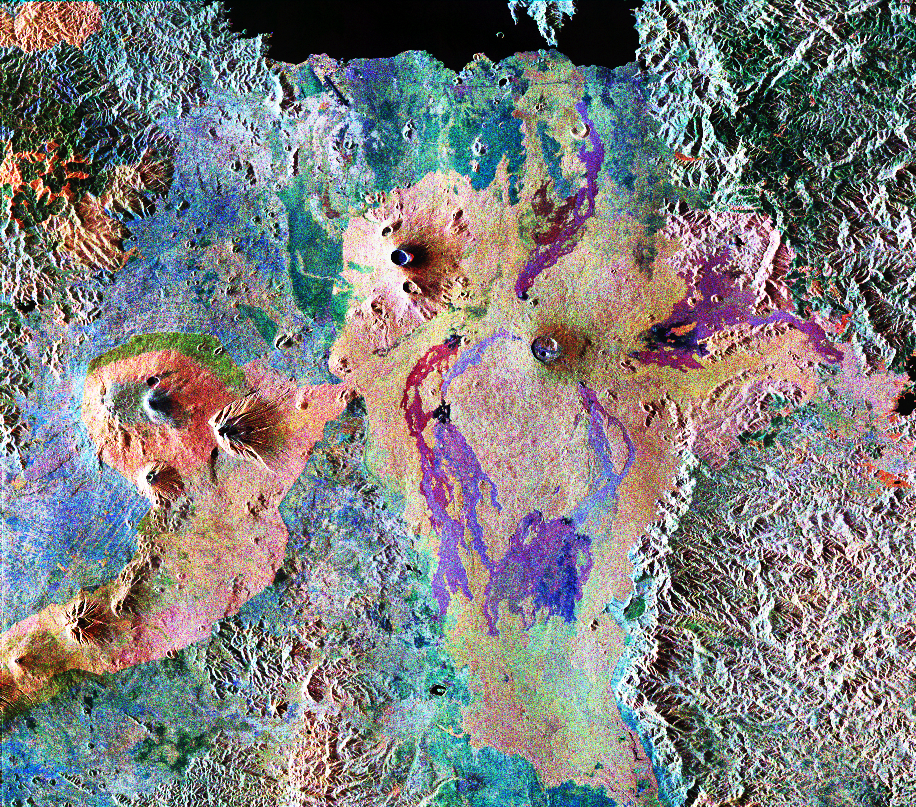

Space Radar Image of Karisoke & Virunga Volcanoes

This is a false-color composite of Central Africa, showing the Virunga volcano chain along the borders of Rwanda, Zaire and Uganda. This area is home to the endangered mountain gorillas. The image was acquired on October 3, 1994, on orbit 58 of the space shuttle Endeavour by the Spaceborne Imaging Radar-C/X-band Synthetic Aperture Radar (SIR-C/X-SAR). In this image red is the L-band (horizontally transmitted, vertically received) polarization; green is the C-band (horizontally transmitted and received) polarization; and blue is the C-band (horizontally transmitted and received) polarization. The area is centered at about 2.4 degrees south latitude and 30.8 degrees east longitude. The image covers an area 56 kilometers by 70 kilometers (35 miles by 43 miles).

The dark area at the top of the image is Lake Kivu, which forms the border between Zaire (to the right) and Rwanda (to the left). In the center of the image is the steep cone of Nyiragongo volcano, rising 3,465 meters (11,369 feet) high, with its central crater now occupied by a lava lake. To the left are three volcanoes, Mount Karisimbi, rising 4,500 meters (14,800 feet) high; Mount Sabinyo, rising 3,600 meters (12,000 feet) high; and Mount Muhavura, rising 4,100 meters (13,500 feet) high. To their right is Nyamuragira volcano, which is 3,053 meters (10,017 feet) tall, with radiating lava flows dating from the 1950s to the late 1980s. These active volcanoes constitute a hazard to the towns of Goma, Zaire and the nearby Rwandan refugee camps, located on the shore of Lake Kivu at the top left. This radar image highlights subtle differences in the vegetation of the region. The green patch to the center left of the image in the foothills of Karisimbi is a bamboo forest where the mountain gorillas live. The vegetation types in this area are an important factor in the habitat of mountain gorillas. Researchers at Rutgers University in New Jersey and the Dian Fossey Gorilla Fund in London will use this data to produce vegetation maps of the area to aid in their studies of the last 650 mountain gorillas in the world. The faint lines above the bamboo forest are the result of agricultural terracing by the people who live in the region.

Spaceborne Imaging Radar-C and X-Synthetic Aperture Radar (SIR-C/X-SAR) is part of NASA’s Mission to Planet Earth. The radars illuminate Earth with microwaves, allowing detailed observations at any time, regardless of weather or sunlight conditions. SIR-C/X-SAR uses three microwave wavelengths: L-band (24 cm), C-band (6 cm) and X-band (3 cm). The multi-frequency data will be used by the international scientific community to better understand the global environment and how it is changing. The SIR-C/X-SAR data, complemented by aircraft and ground studies, will give scientists clearer insights into those environmental changes which are caused by nature and those changes which are induced by human activity.

SIR-C was developed by NASA’s Jet Propulsion Laboratory. X-SAR was developed by the Dornier and Alenia Spazio companies for the German space agency, Deutsche Agentur fuer Raumfahrtangelegenheiten (DARA), and the Italian space agency, Agenzia Spaziale Italiana (ASI), with the Deutsche Forschungsanstalt fuer Luft und Raumfahrt e.V. (DLR), the major partner in science, operations and data processing of X-SAR.

Credit: NASA/JPL